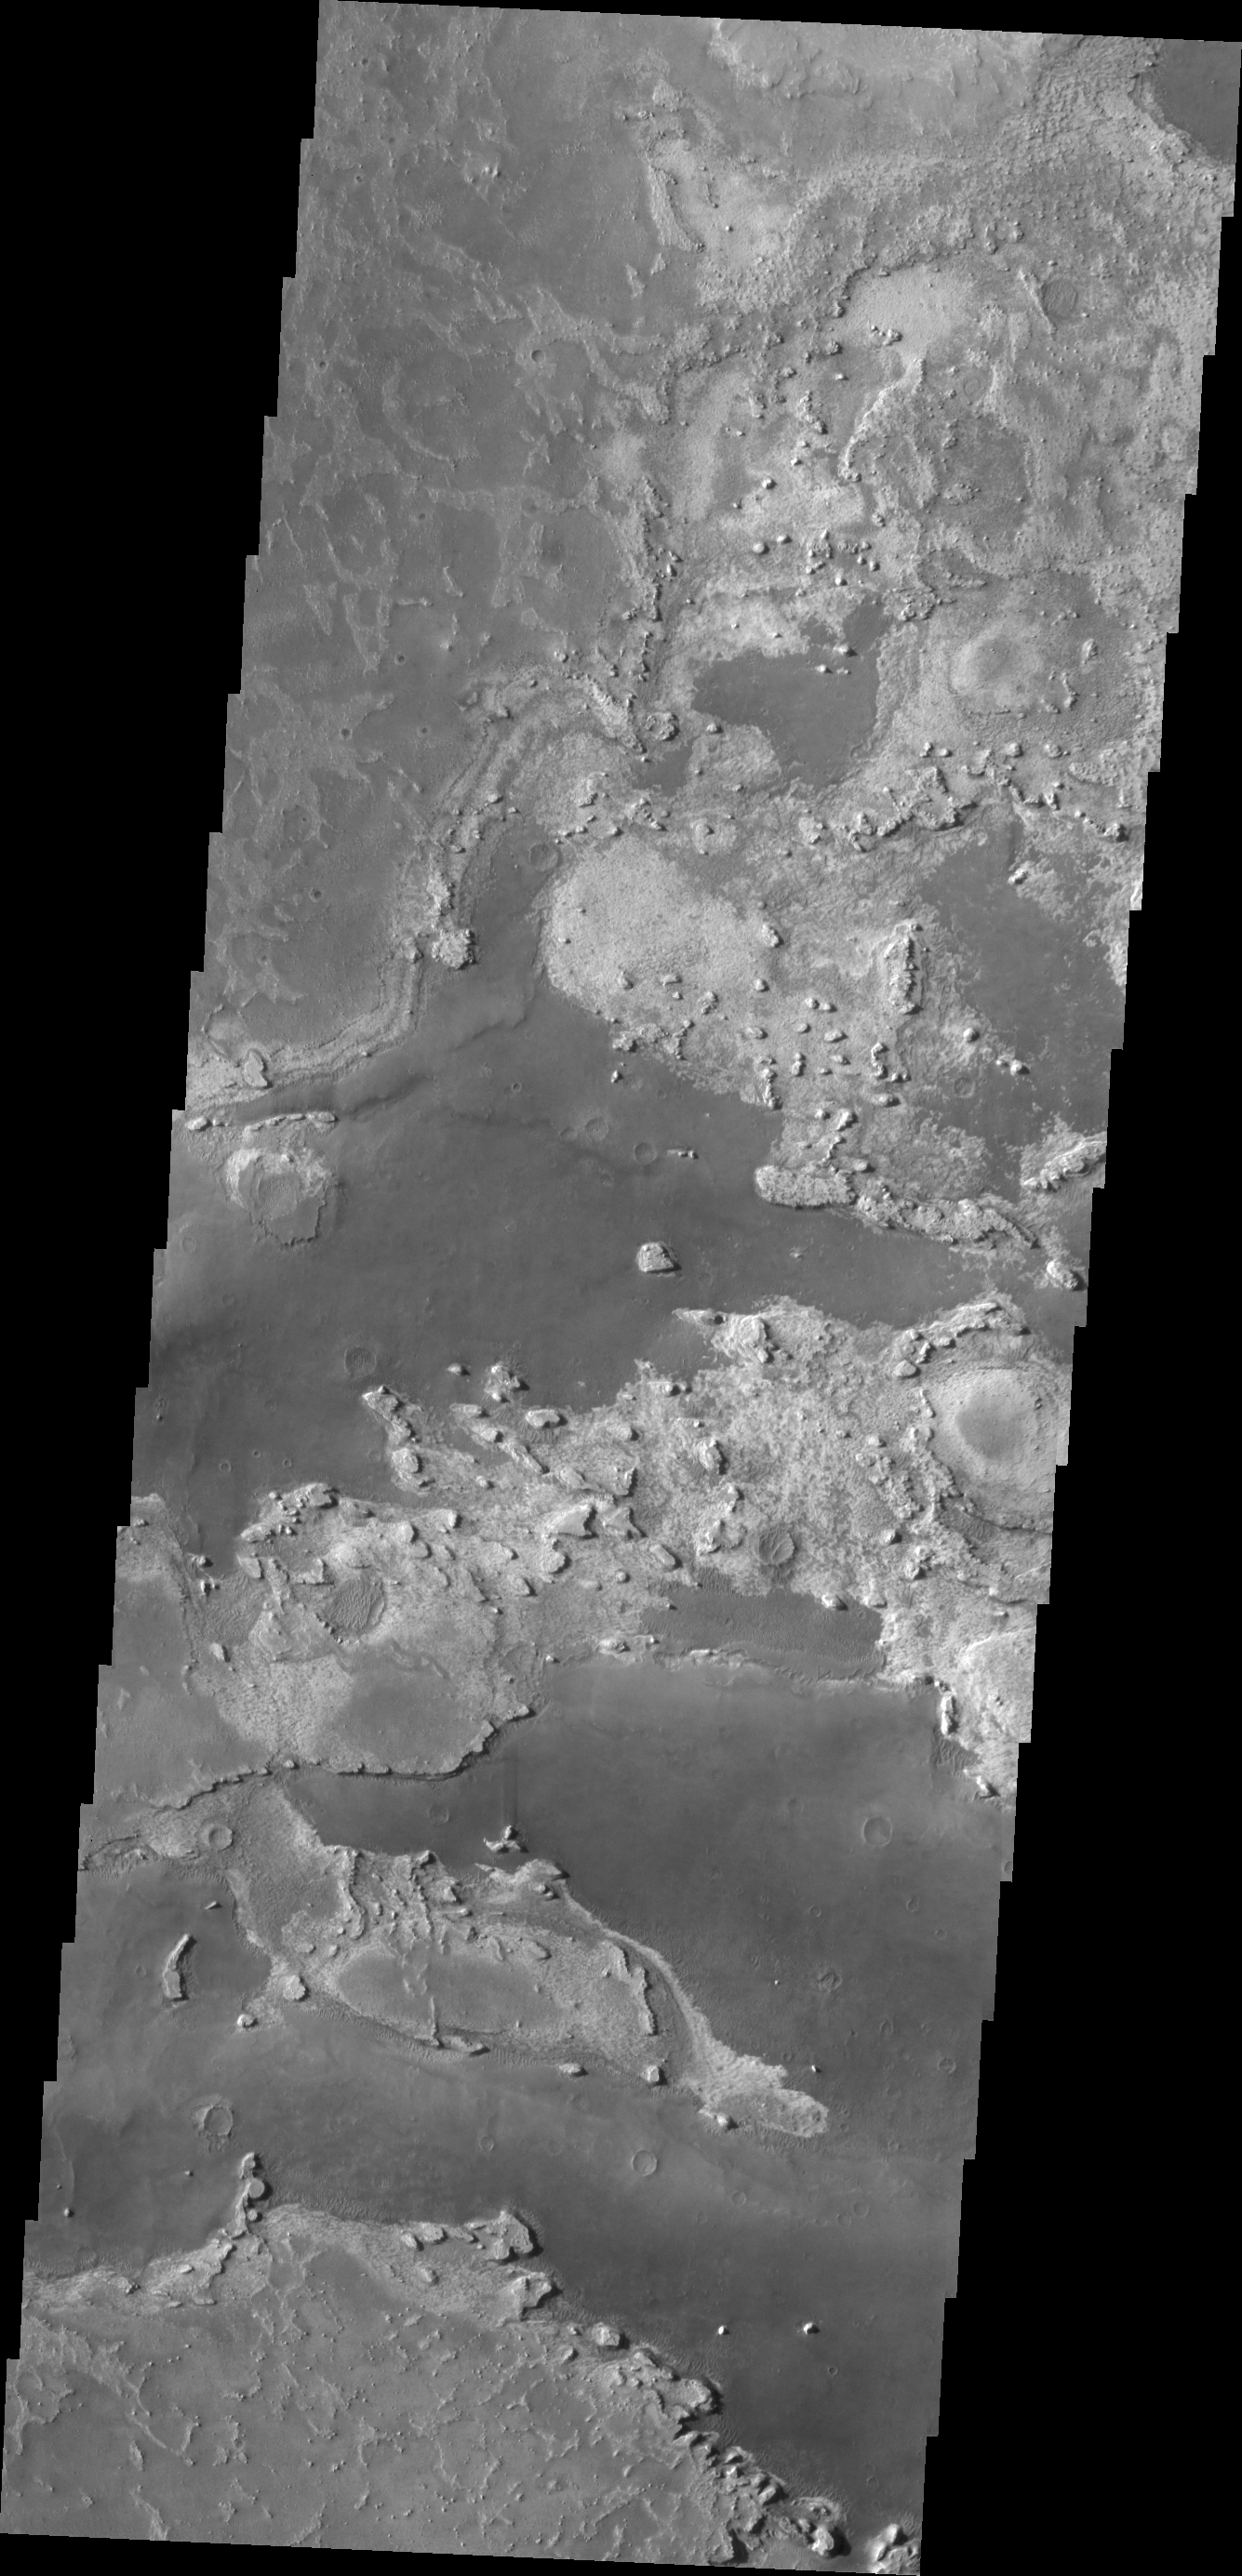

Meridiani Planum

Parts of Meridiani Planum have a surface that appears to be composed of different layers of material. In this VIS image the contrast of bright and dark materials indicates the different layers.

Credit: NASA/JPL/ASU